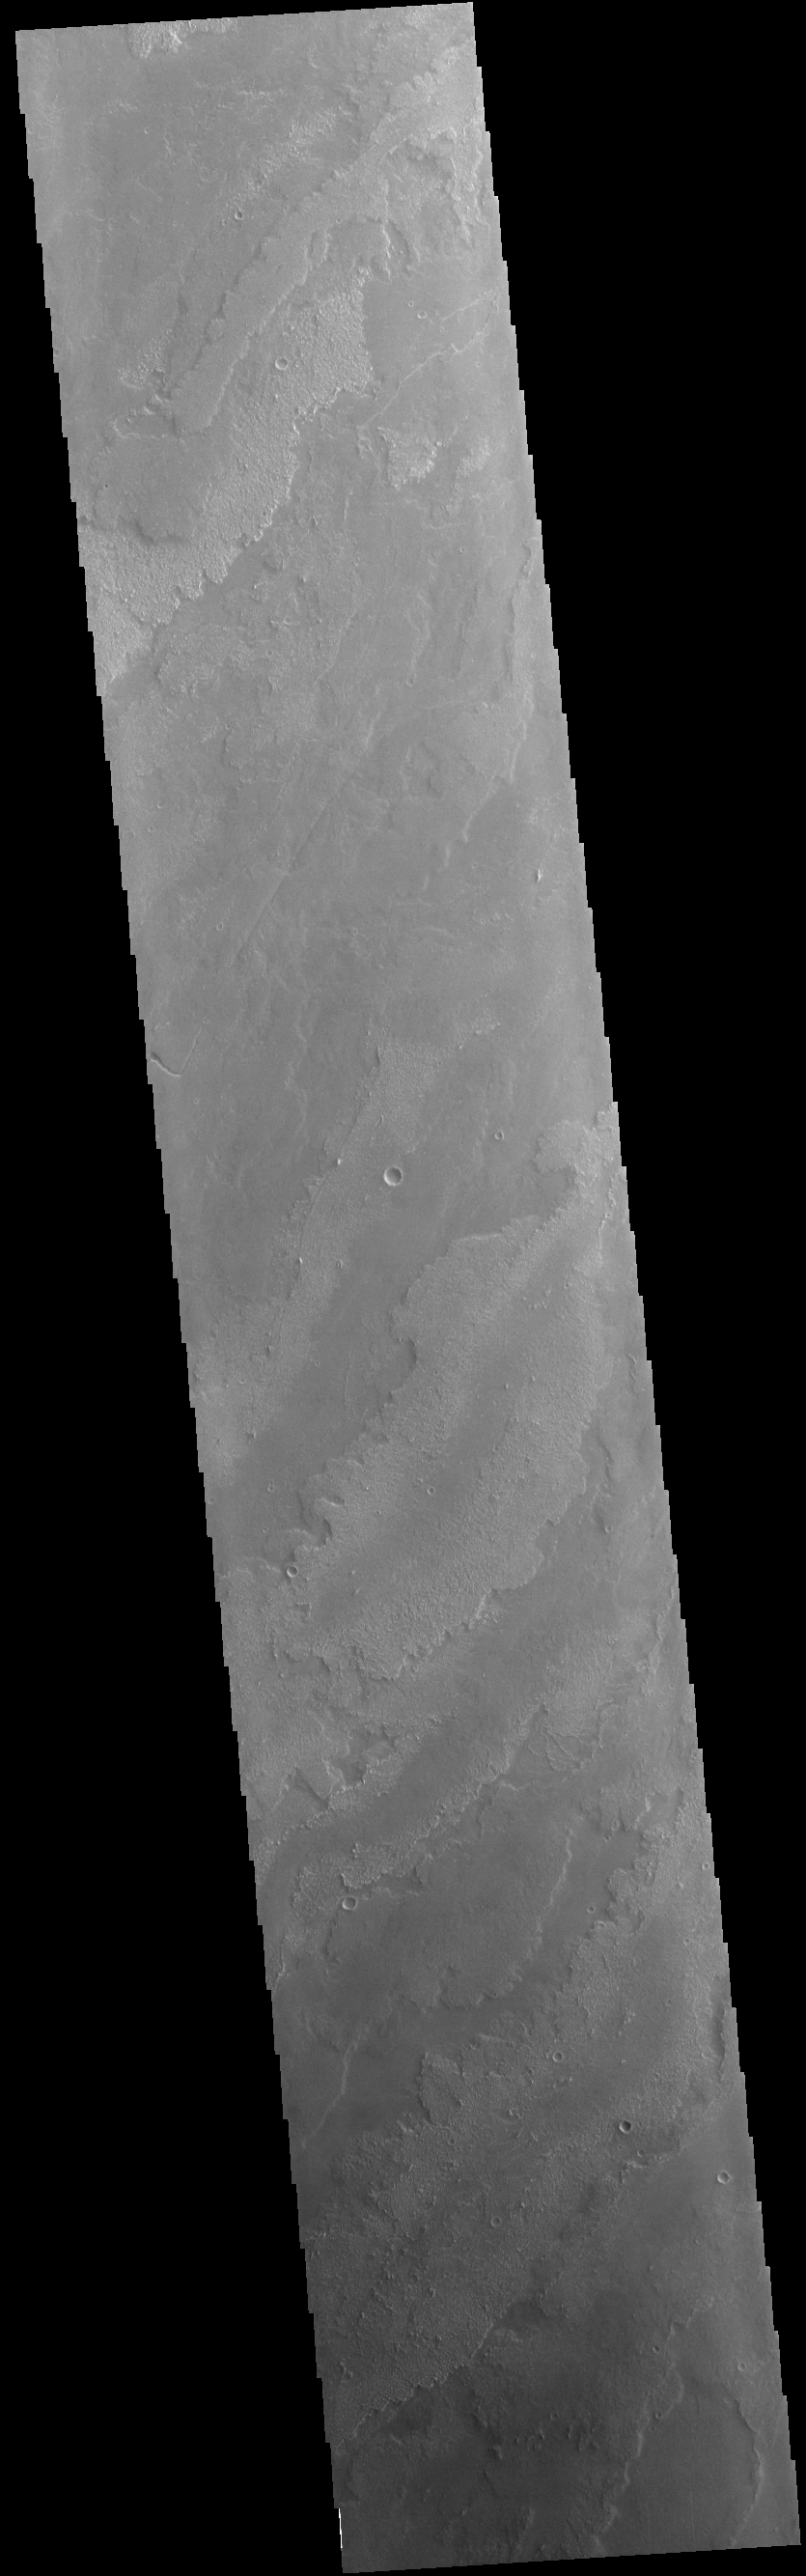

Daedalia Planum

This VIS image shows a small portion of the vast lava fields called Daedalia Planum. These flows originated from Arsia Mons, the southernmost and youngest of the three aligned Tharis volcanoes. Different surface textures arise from different factors in the flows, such as temperature, flow volume, composition and cooling rates.

Credit: NASA/JPL-Caltech/ASU